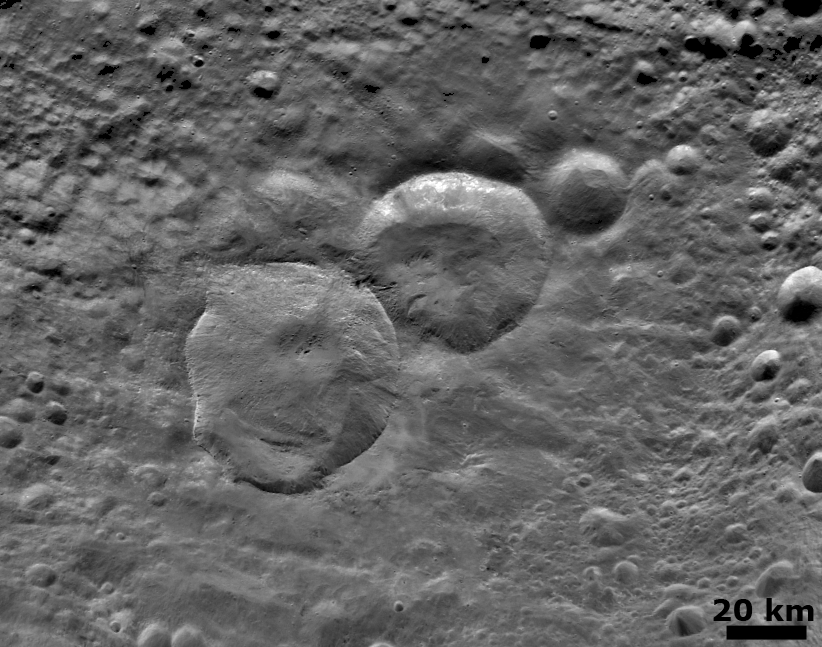

Detailed ‘Snowman’ Crater

NASA’s Dawn spacecraft obtained this image with its framing camera on August 6, 2011. This image was taken through the framing camera’s clear filter aboard the spacecraft. The framing camera has a resolution of about 280 yards (260 meters) per pixel. North is pointing towards the two o’clock position.

The Dawn mission to Vesta and Ceres is managed by the Jet Propulsion Laboratory, for NASA’s Science Mission Directorate, Washington, D.C. It is a project of the Discovery Program managed by NASA’s Marshall Space Flight Center, Huntsville, Ala. UCLA is responsible for overall Dawn mission science. Orbital Sciences Corporation of Dulles, Va., designed and built the Dawn spacecraft.

The framing cameras were developed and built under the leadership of the Max Planck Institute for Solar System Research, Katlenburg-Lindau, Germany, with significant contributions by the German Aerospace Center (DLR) Institute of Planetary Research, Berlin, and in coordination with the Institute of Computer and Communication Network Engineering, Braunschweig. The framing camera project is funded by NASA, the Max Planck Society and DLR. JPL is a division of the California Institute of Technology, in Pasadena.

Credit: NASA/JPL-Caltech/UCLA/MPS/DLR/IDA